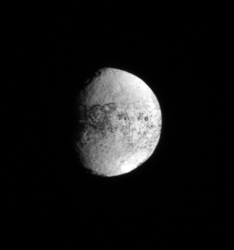

Unveiling Iapetus

As the Cassini spacecraft sets up for its September 2007 close encounter with the two-toned moon Iapetus, the spacecraft is seeing more of the moon’s bright, trailing hemisphere. This is a region Cassini has seen relatively little of until recently. The September encounter will provide high resolution images of this region, including the large crater seen here at about the five o’clock position.

North on Iapetus (1,468 kilometers, or 912 miles across) is up and rotated about 5 degrees to the right.

The image was taken using a spectral filter sensitive to wavelengths of ultraviolet light centered at 338 nanometers. The view was acquired with the Cassini spacecraft narrow-angle camera on July 3, 2007. The view was acquired at a distance of approximately 2.2 million kilometers (1.4 million miles) from Iapetus and at a Sun-Iapetus-spacecraft, or phase, angle of 53 degrees. Image scale is 13 kilometers (8 miles) per pixel.

The Cassini-Huygens mission is a cooperative project of NASA, the European Space Agency and the Italian Space Agency. The Jet Propulsion Laboratory, a division of the California Institute of Technology in Pasadena, manages the mission for NASA’s Science Mission Directorate, Washington, D.C. The Cassini orbiter and its two onboard cameras were designed, developed and assembled at JPL. The imaging operations center is based at the Space Science Institute in Boulder, Colo.

Credit: NASA/JPL/Space Science Institute